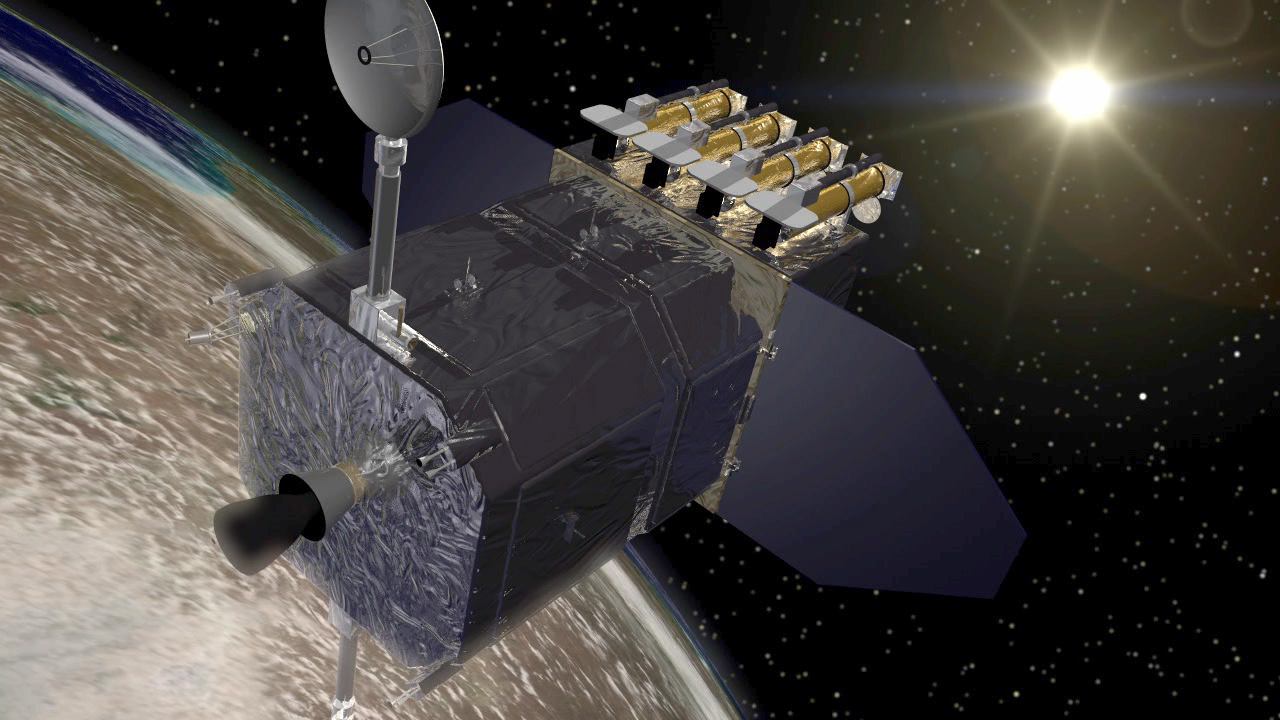

Solar Dynamics Observatory (Artist’s Concept)

NASA’s Solar Dynamics Observatory (SDO) spacecraft, shown above the Earth as it faces toward the Sun.

SDO is designed to study the influence of the Sun on the Earth and the inner solar system by studying the solar atmosphere simultaneously in several wavelengths. The orbiting observatory will determine if it is possible to make reliable space weather forecasts. Solar storms can disrupt satellites, power grids and radio communication and harm astronauts in space.

Credit: NASA/GFSC